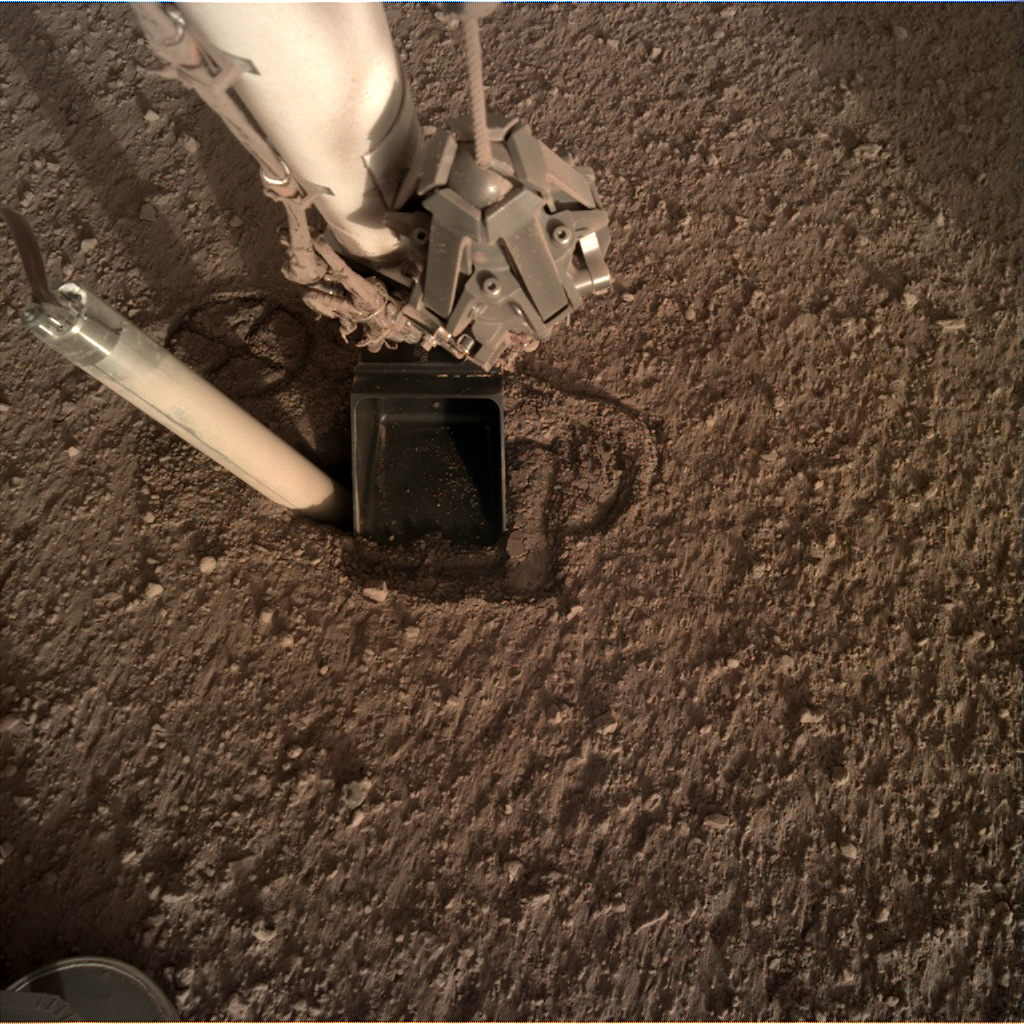

InSight’s Heat Probe Partially Backs Out of Hole

In this image from Oct. 26, 2019 — the 325th Martian day, or sol, of the mission — InSight’s heat probe, or “mole,” is seen after backing about halfway out of the hole it had burrowed.

JPL manages InSight for NASA’s Science Mission Directorate. InSight is part of NASA’s Discovery Program, managed by the agency’s Marshall Space Flight Center in Huntsville, Alabama. Lockheed Martin Space in Denver built the InSight spacecraft, including its cruise stage and lander, and supports spacecraft operations for the mission.

A number of European partners, including France’s Centre National d’Études Spatiales (CNES) and the German Aerospace Center (DLR), are supporting the InSight mission. CNES and the Institut de Physique du Globe de Paris (IPGP) provided the Seismic Experiment for Interior Structure (SEIS) instrument, with significant contributions from the Max Planck Institute for Solar System Research (MPS) in Germany, the Swiss Institute of Technology (ETH) in Switzerland, Imperial College and Oxford University in the United Kingdom, and JPL. DLR provided the Heat Flow and Physical Properties Package (HP3) instrument, with significant contributions from the Space Research Center (CBK) of the Polish Academy of Sciences and Astronika in Poland. Spain’s Centro de Astrobiología (CAB) supplied the wind sensors.

Credit: NASA/JPL-Caltech